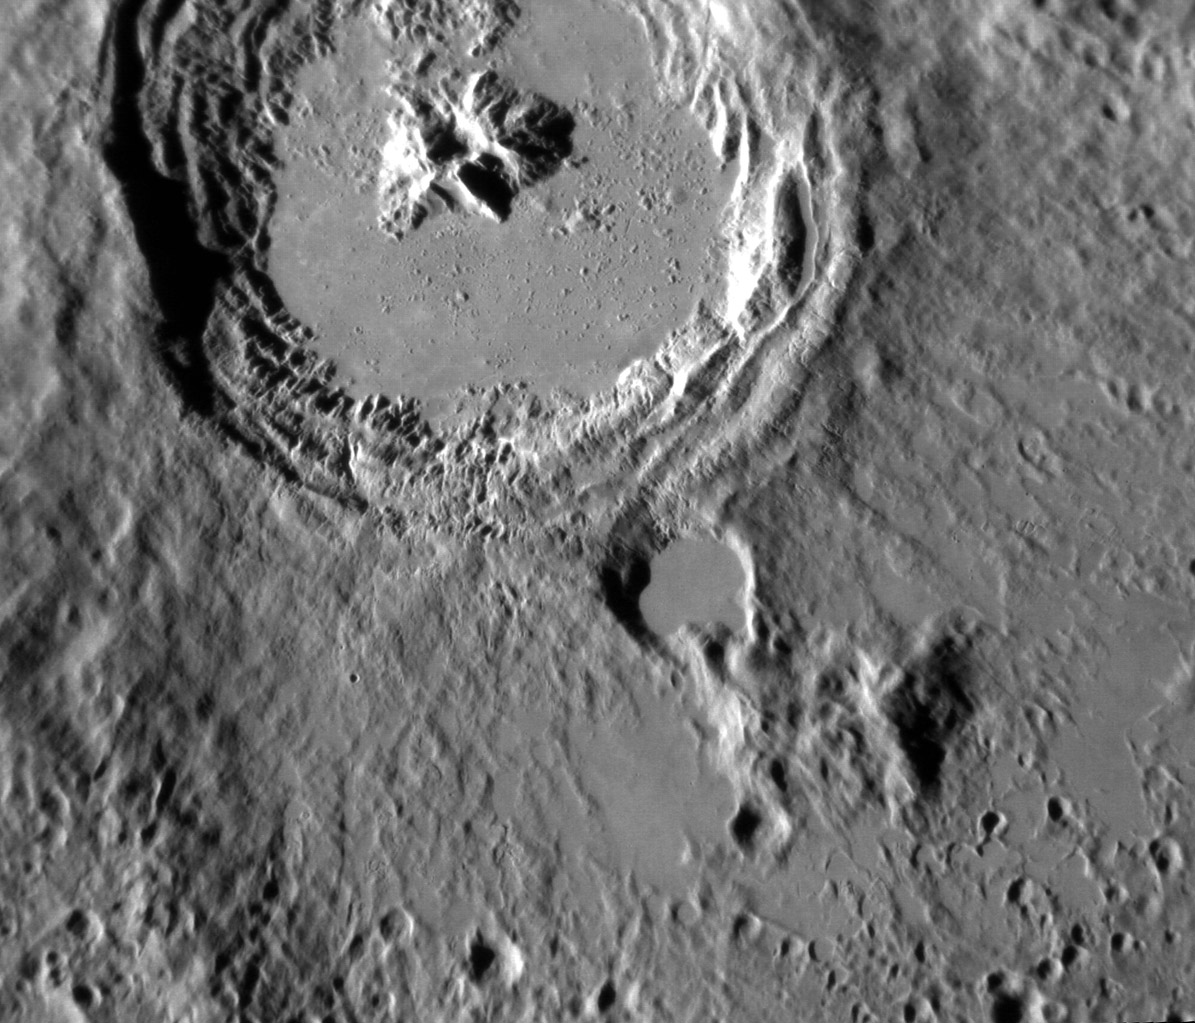

Mercury: The Kuiper Melt

Date acquired: April 05, 2013 This striking image of Kuiper shows the crater in a new perspective. This image highlights the crater's smooth impact melt and central peaks. Kuiper, first seen by Mariner 10, is an easily identifiable feature on Mercury's surface due to its bright rays, similar to Hokusai. This image was acquired as a high-resolution targeted observation. Targeted observations are images of a small area on Mercury's surface at resolutions much higher than the 200-meter/pixel morphology base map. It is not possible to cover all of Mercury's surface at this high resolution, but typically several areas of high scientific interest are imaged in this mode each week. The MESSENGER spacecraft is the first ever to orbit the planet Mercury, and the spacecraft's seven scientific instruments and radio science investigation are unraveling the history and evolution of the Solar System's innermost planet. During the first two years of orbital operations, MESSENGER acquired over 150,000 images and extensive other data sets. MESSENGER is capable of continuing orbital operations until early 2015.

Credit: NASA/Johns Hopkins University Applied Physics Laboratory/Carnegie Institution of Washington